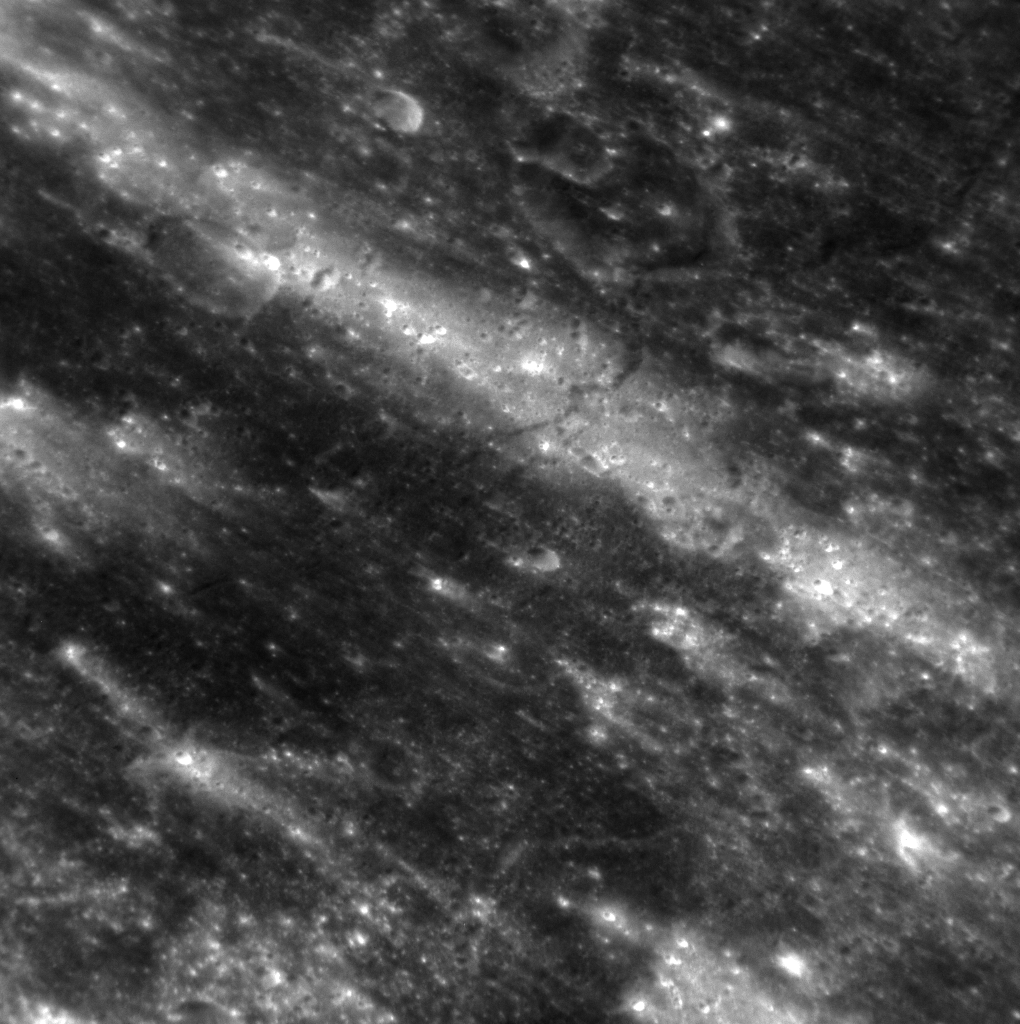

A Light Ray

The beautiful rays of Debussy cross this scene located to the east of the crater. Though not as extensive as those of Hokusai, Debussy’s rays extend hundreds of kilometers from the crater. Debussy was first observed as feature “A” in Earth-based radar acquired at the Goldstone Observatory in 1969.

This image was acquired as a high-resolution targeted observation. Targeted observations are images of a small area on Mercury’s surface at resolutions much higher than the 200-meter/pixel morphology base map. It is not possible to cover all of Mercury’s surface at this high resolution, but typically several areas of high scientific interest are imaged in this mode each week.

Date acquired: March 14, 2012
Image Mission Elapsed Time (MET): 240247908
Image ID: 1517090
Instrument: Narrow Angle Camera (NAC) of the Mercury Dual Imaging System (MDIS)
Center Latitude: -31.90°
Center Longitude: 28.14° E
Resolution: 99 meters/pixel
Scale: The image is approximately 120 km (75 miles) across
Incidence Angle: 44.2°
Emission Angle: 52.6°
Phase Angle: 28.1°

The MESSENGER spacecraft is the first ever to orbit the planet Mercury, and the spacecraft’s seven scientific instruments and radio science investigation are unraveling the history and evolution of the Solar System’s innermost planet. Visit the Why Mercury? section of this website to learn more about the key science questions that the MESSENGER mission is addressing. During the one-year primary mission, MDIS acquired 88,746 images and extensive other data sets. MESSENGER is now in a year-long extended mission, during which plans call for the acquisition of more than 80,000 additional images to support MESSENGER’s science goals.

These images are from MESSENGER, a NASA Discovery mission to conduct the first orbital study of the innermost planet, Mercury. For information regarding the use of images, see the MESSENGER image use policy.

Credit: NASA/Johns Hopkins University Applied Physics Laboratory/Carnegie Institution of Washington